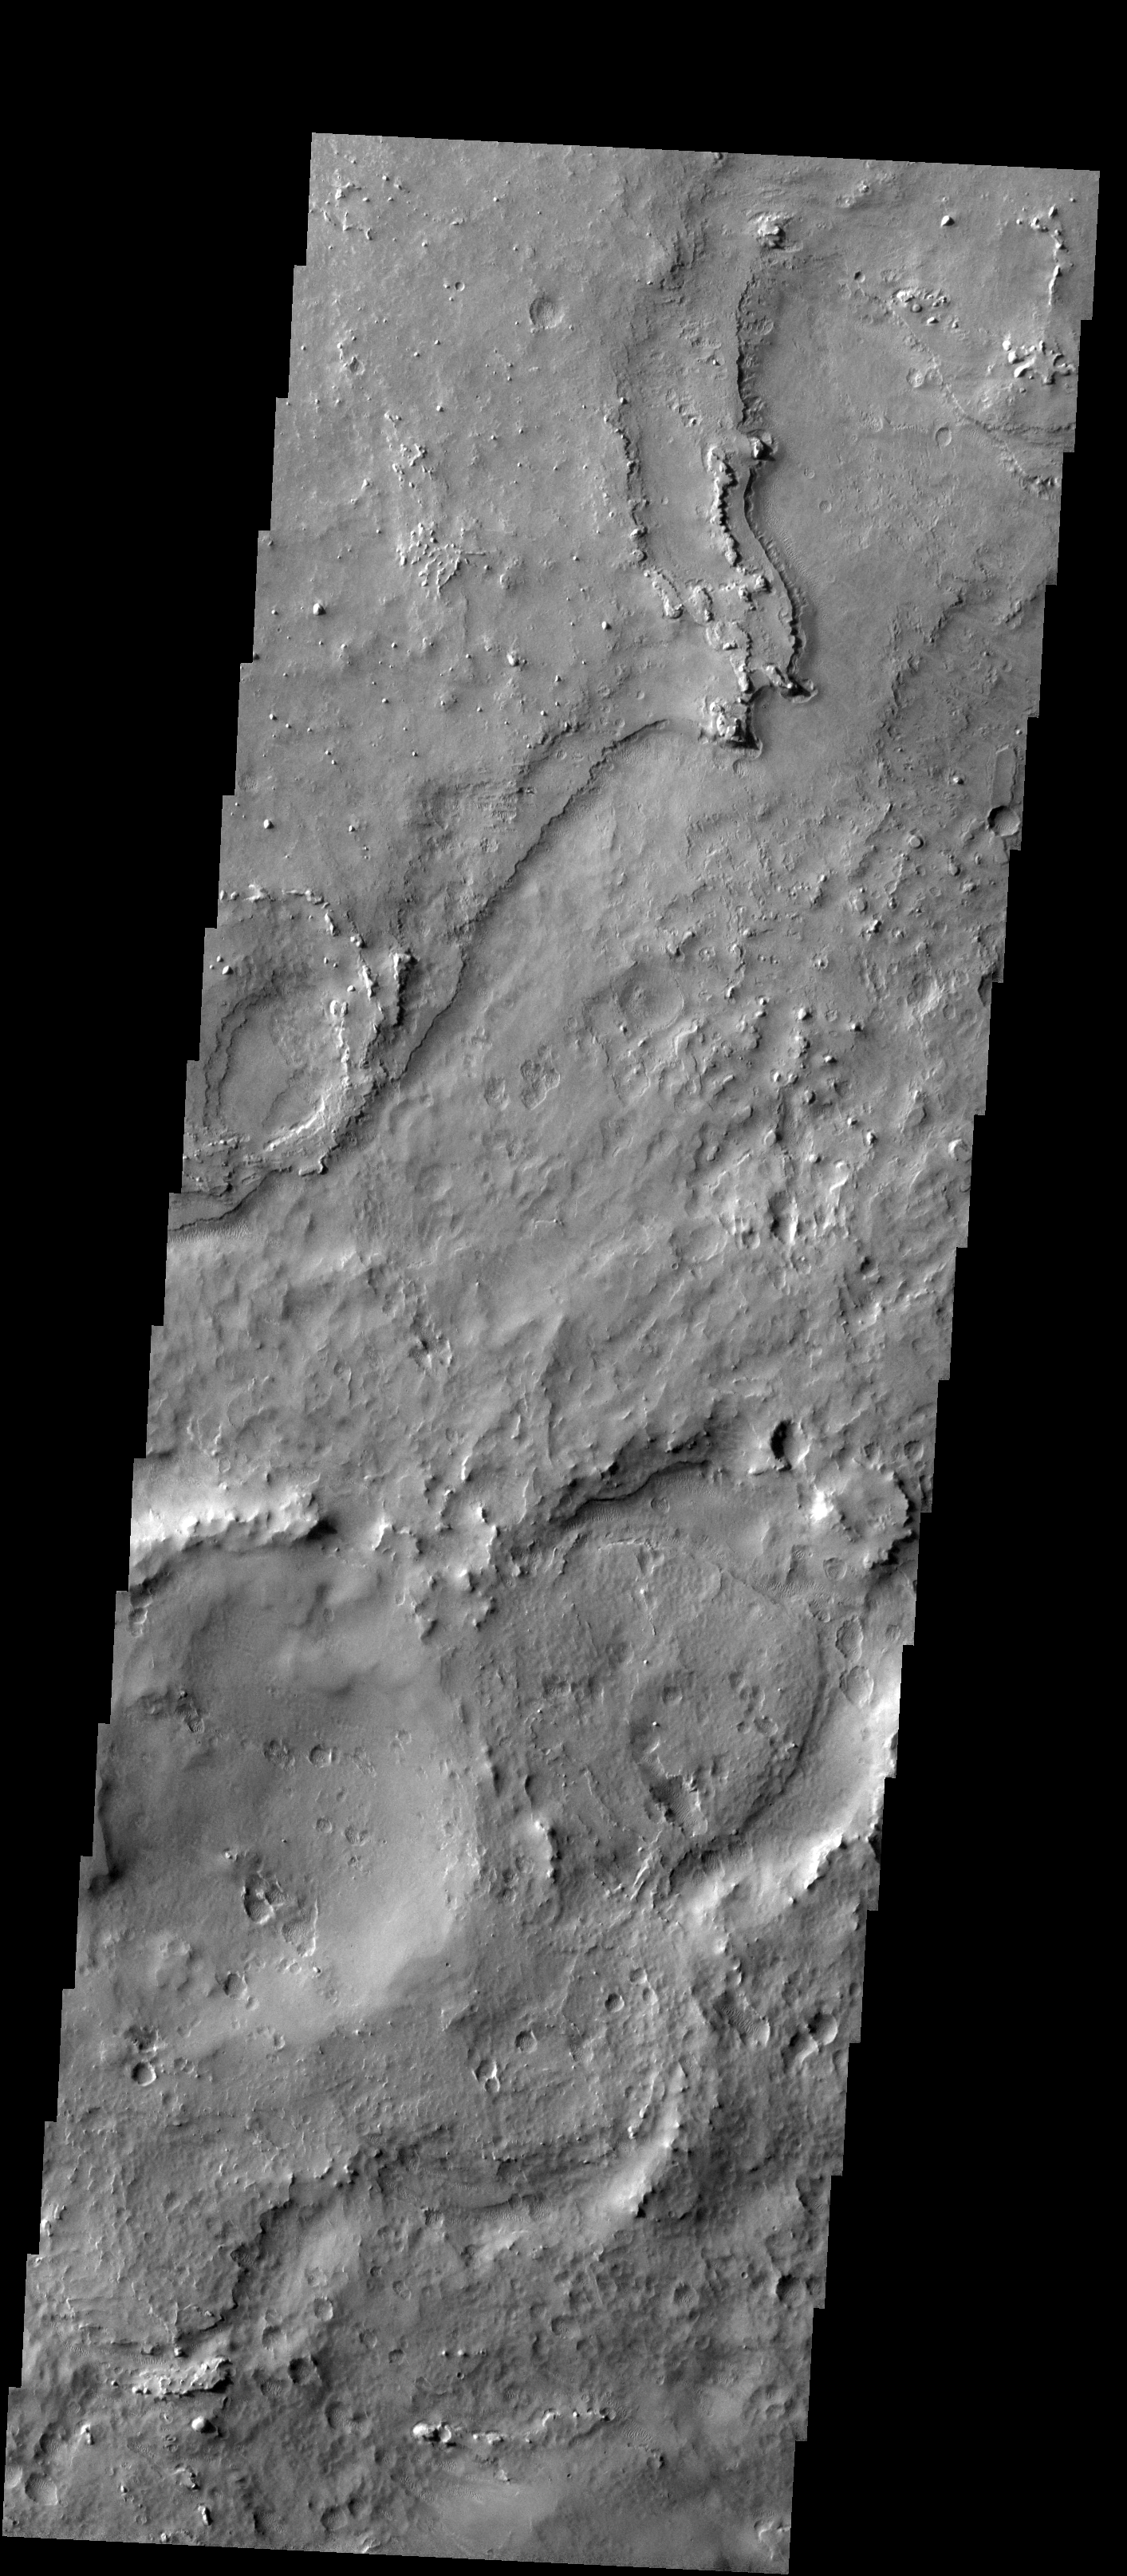

Northwest Meridiani

Released 29 January 2004

Long before the MER landers were named or launched, the two orbiters at Mars were asked to examine landing sites. Both the Odyssey and Mars Global Surveyor spacecraft have been collecting landing site data for the past two years. The MGS and ODY data were used as part of the decision making process in the final selection of the two landing sites. The types of data collected by the two orbiters included not only images of the surface but also thermal data about the surface composition, atmospheric data about the climate at each location, and the tracking of major dust storms in the region prior to landing. The presence of, and data collected by, the MGS and ODY orbiters have proven invaluable in MER mission planning.

This image, captured on 13 December 2002, covers an area to the north of Opportunity’s landing spot in Meridiani Planum.

Image information: VIS instrument. Latitude 1.7, Longitude 355.7 East (4.3 West). 19 meter/pixel resolution.

Note: this THEMIS visual image has not been radiometrically nor geometrically calibrated for this preliminary release. An empirical correction has been performed to remove instrumental effects. A linear shift has been applied in the cross-track and down-track direction to approximate spacecraft and planetary motion. Fully calibrated and geometrically projected images will be released through the Planetary Data System in accordance with Project policies at a later time.

NASA’s Jet Propulsion Laboratory manages the 2001 Mars Odyssey mission for NASA’s Office of Space Science, Washington, D.C. The Thermal Emission Imaging System (THEMIS) was developed by Arizona State University, Tempe, in collaboration with Raytheon Santa Barbara Remote Sensing. The THEMIS investigation is led by Dr. Philip Christensen at Arizona State University. Lockheed Martin Astronautics, Denver, is the prime contractor for the Odyssey project, and developed and built the orbiter. Mission operations are conducted jointly from Lockheed Martin and from JPL, a division of the California Institute of Technology in Pasadena.

Credit: NASA/JPL/Arizona State University